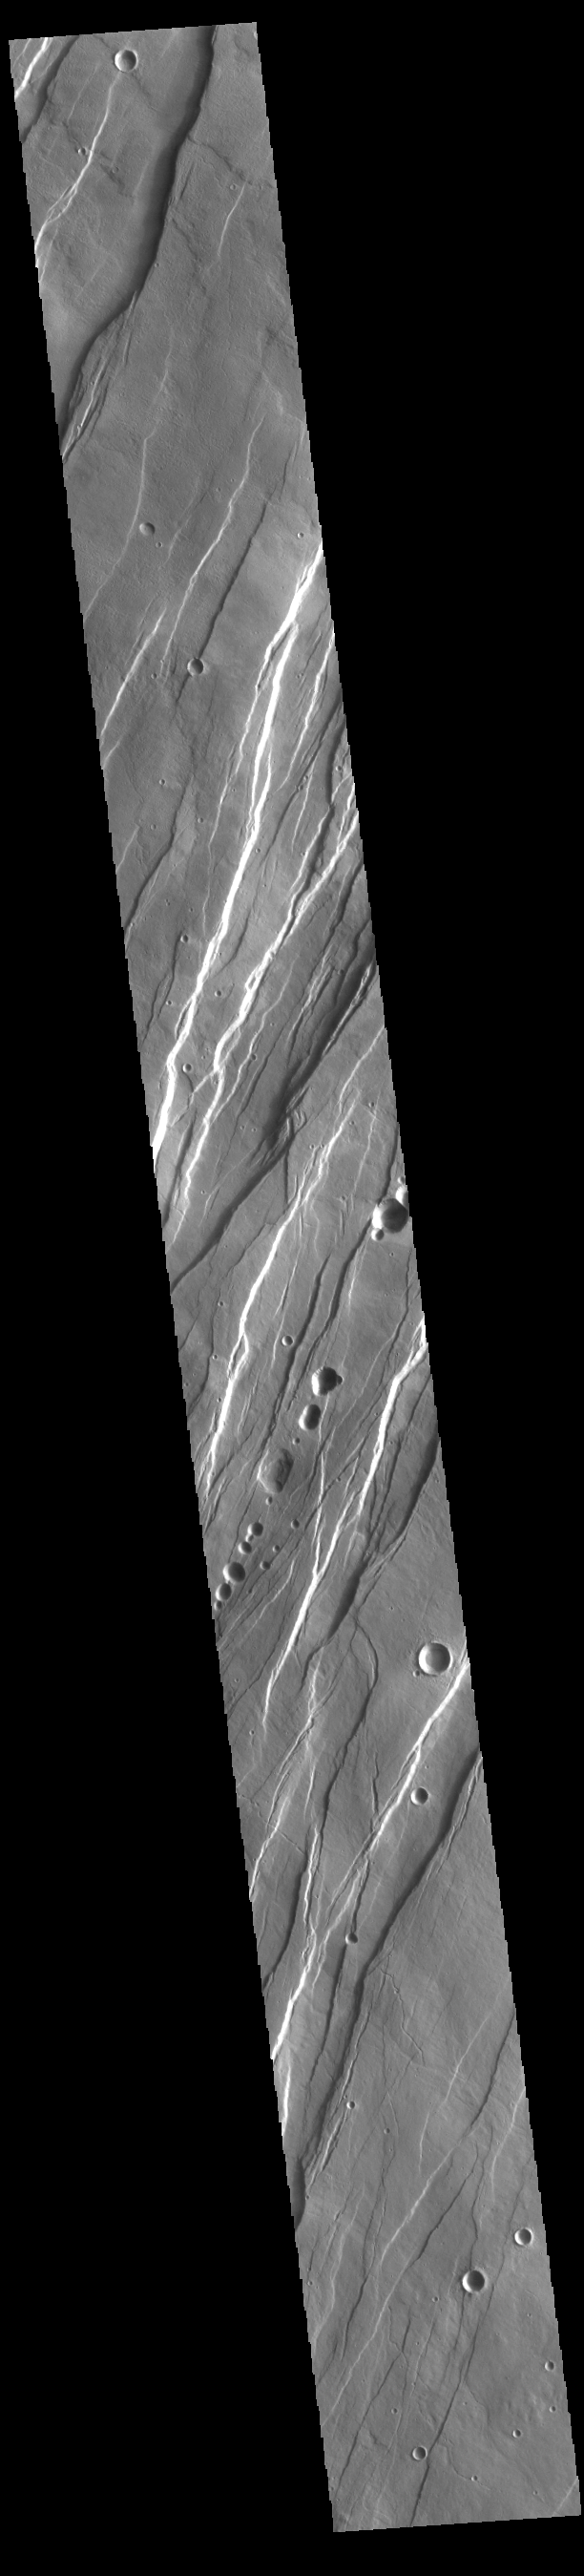

Tantalus Fossae

Today’s VIS image shows a portion of Tantalus Fossae. The linear features are tectonic graben. Graben are formed by extension of the crust and faulting. When large amounts of pressure or tension are applied to rocks on timescales that are fast enough that the rock cannot respond by deforming, the rock breaks along faults. In the case of a graben, two parallel faults are formed by extension of the crust and the rock in between the faults drops downward into the space created by the extension. Numerous sets of graben are visible in this THEMIS image, trending from north-northeast to south-southwest. Because the faults defining the graben are formed perpendicular to the direction of the applied stress, we know that extensional forces were pulling the crust apart in the west-northwest/east-southeast direction. The large number of graben around Alba Mons is generally believed to be the result of extensional forces associated with the uplift of the volcano. Tantalus Fossae is 2361 km (1467 miles) long.

Credit: NASA/JPL-Caltech/ASU